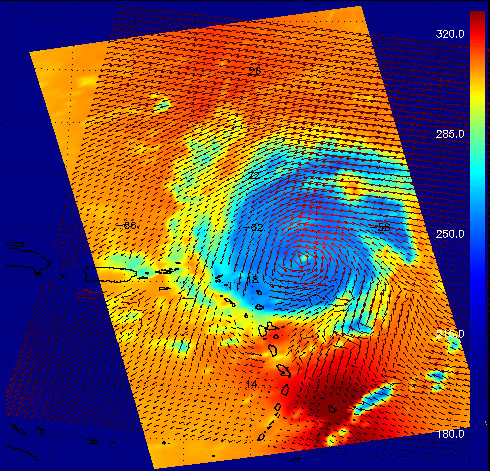

Hurricane Frances as Observed by NASA’s Spaceborne Atmospheric Infrared Sounder (AIRS) and SeaWinds Scatterometer

This image shows Hurricane Frances as captured by instruments onboard two different satellites: the AIRS infrared instrument onboard Aqua, and the SeaWinds scatterometer onboard QuikSCAT. Both are JPL-managed instruments. AIRS data are used to create global three-dimensional maps of temperature, humidity and clouds, while scatterometers measure surface wind speed and direction over the ocean.

The red vectors in the image show Frances’ surface winds as measured by SeaWinds on QuikSCAT. The background colors show the temperature of clouds and surface as viewed in the infrared by AIRS, with cooler areas pushing to purple and warmer areas are pushing to red. The color scale on the right gives the temperatures in degrees Kelvin. (The top of the scale, 320 degrees Kelvin, corresponds to 117 degrees Fahrenheit, and the bottom, 180 degrees K is -135 degrees F.) The powerful circulation of this storm is evident from the combined data as well as the development of a clearly-defined central “eye.” The infrared signal does not penetrate through clouds, so the light blue areas reveal the cold clouds tops associated with strong thunderstorms embedded within the storm. In cloud-free areas the infrared signal comes from Earth’s surface, revealing warmer temperatures.

The power of the SeaWinds scatterometer data set lies in its ability to generate global maps of wind speed and direction, giving us a snapshot of how the atmosphere is circulating. Weather prediction centers, including the Tropical Prediction Center – a branch of NOAA that monitors the creation of ocean-born storms, use scatterometer data to help it “see” where these storms are brewing so that warnings can be issued and the storms, with often erratic motions, can be tracked.

While the SeaWinds instrument isn’t designed to gather hurricane data, having difficulty seeing the surface in heavy rain, it’s data can be used in combination with other data sets to give us an insight into these storms. In this combination image, the AIRS infrared data reveals the temperature of the atmosphere around the storm, but doesn’t tell us about the wind direction or relative intensity. The directional vectors of the SeaWinds data set show how the air is circulating around the storm.

Scatterometers measure surface wind speed and direction by bouncing microwave pulses off the ocean’s surface. The SeaWinds instruments measure the backscattered radar energy from wind-generated ocean waves. By making multiple measurements from different looks at the same location, we can infer the vector wind averaged over each 25 km resolution cell. The primary mission objective of the SeaWinds and QuikSCAT scatterometers is to obtain long-term, global coverage of the ocean vector winds for oceanographic and climate research. While not specifically designed for detailed mapping and tracking of hurricanes, both instruments have been found to be useful resources for operational forecasters.

About AIRS
The Atmospheric Infrared Sounder, AIRS, in conjunction with the Advanced Microwave Sounding Unit, AMSU, senses emitted infrared and microwave radiation from Earth to provide a three-dimensional look at Earth’s weather and climate. Working in tandem, the two instruments make simultaneous observations all the way down to Earth’s surface, even in the presence of heavy clouds. With more than 2,000 channels sensing different regions of the atmosphere, the system creates a global, three-dimensional map of atmospheric temperature and humidity, cloud amounts and heights, greenhouse gas concentrations, and many other atmospheric phenomena. Launched into Earth orbit in 2002, the AIRS and AMSU instruments fly onboard NASA’s Aqua spacecraft and are managed by NASA’s Jet Propulsion Laboratory in Pasadena, Calif., under contract to NASA. JPL is a division of the California Institute of Technology in Pasadena.

Credit: NASA/JPL